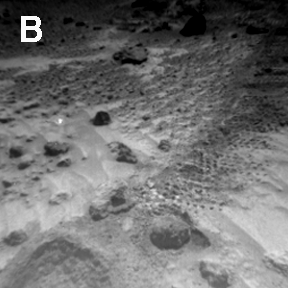

Sojourner Rover View of Well-Rounded Pebbles in “Cabbage Patch”

Sojourner Rover image of rounded 4-cm-wide pebble (lower center) and excavation of cloddy deposit of “Cabbage Patch” at lower left. Note the bright wind tails of drift material extending from small rocks and the wheel track from upper right to lower left.

Well-rounded objects, like the one in this image, were not seen at the Viking sites. These are thought to be pebbles liberated from sedimentary rocks composed of cemented silts, sands and rounded fragments; such rocks are called conglomerates.

NOTE: original caption as published in Science magazine

Mars Pathfinder is the second in NASA’s Discovery program of low-cost spacecraft with highly focused science goals. The Jet Propulsion Laboratory, Pasadena, CA, developed and manages the Mars Pathfinder mission for NASA’s Office of Space Science, Washington, D.C. JPL is a division of the California Institute of Technology (Caltech).

Photojournal note: Sojourner spent 83 days of a planned seven-day mission exploring the Martian terrain, acquiring images, and taking chemical, atmospheric and other measurements. The final data transmission received from Pathfinder was at 10:23 UTC on September 27, 1997. Although mission managers tried to restore full communications during the following five months, the successful mission was terminated on March 10, 1998.

Credit: NASA/JPL